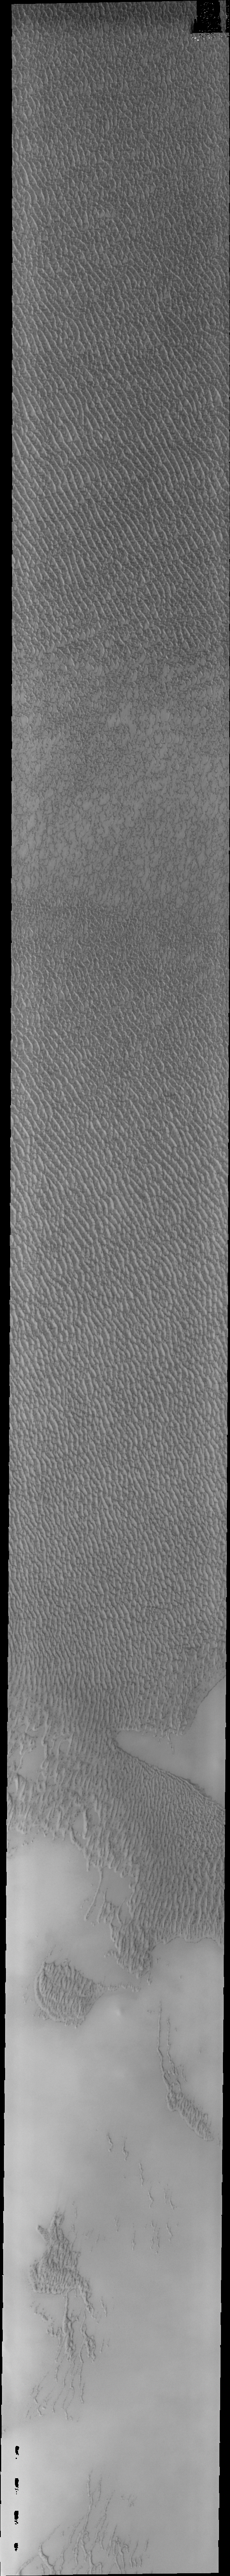

Investigating Mars: Olympia Undae

This VIS image of Olympia Undae was collected early in north polar spring. The crests of the dunes are light colored, indicative of a frost covering. As the season changes into summertime, the dune crests will lose the frost and reveal the darker sand beneath. The linear nature of transverse dunes can be seen at the bottom of the image. The density of dunes and the alignments of the dune crests varies with location, controlled by the amount of available sand and the predominant winds over time.

Olympia Undae is a vast dune field in the north polar region of Mars. It consists of a broad sand sea or erg that partly rings the north polar cap from about 120° to 240°E longitude and 78° to 83°N latitude. The dune field covers an area of approximately 470,000 km2 (bigger than California, smaller than Texas). Olympia Undae is the largest continuous dune field on Mars. Olympia Undae is not the only dune field near the north polar cap, several other smaller fields exist in the same latitude, but in other ranges of longitude, e.g. Abolos and Siton Undae. Barchan and transverse dune forms are the most common. In regions with limited available sand individual barchan dunes will form, the surface beneath and between the dunes is visible. In regions with large sand supplies, the sand sheet covers the underlying surface, and dune forms are found modifying the surface of the sand sheet. In this case transverse dunes are more common. Barchan dunes “point” down wind, transverse dunes are more linear and form parallel to the wind direction. The “square” shaped transverse dunes in Olympia Undae are due to two prevailing wind directions.

The Odyssey spacecraft has spent over 15 years in orbit around Mars, circling the planet more than 71,000 times. It holds the record for longest working spacecraft at Mars. THEMIS, the IR/VIS camera system, has collected data for the entire mission and provides images covering all seasons and lighting conditions. Over the years many features of interest have received repeated imaging, building up a suite of images covering the entire feature. From the deepest chasma to the tallest volcano, individual dunes inside craters and dune fields that encircle the north pole, channels carved by water and lava, and a variety of other feature, THEMIS has imaged them all. For the next several months the image of the day will focus on the Tharsis volcanoes, the various chasmata of Valles Marineris, and the major dunes fields. We hope you enjoy these images!

Credit: NASA/JPL-Caltech/ASU